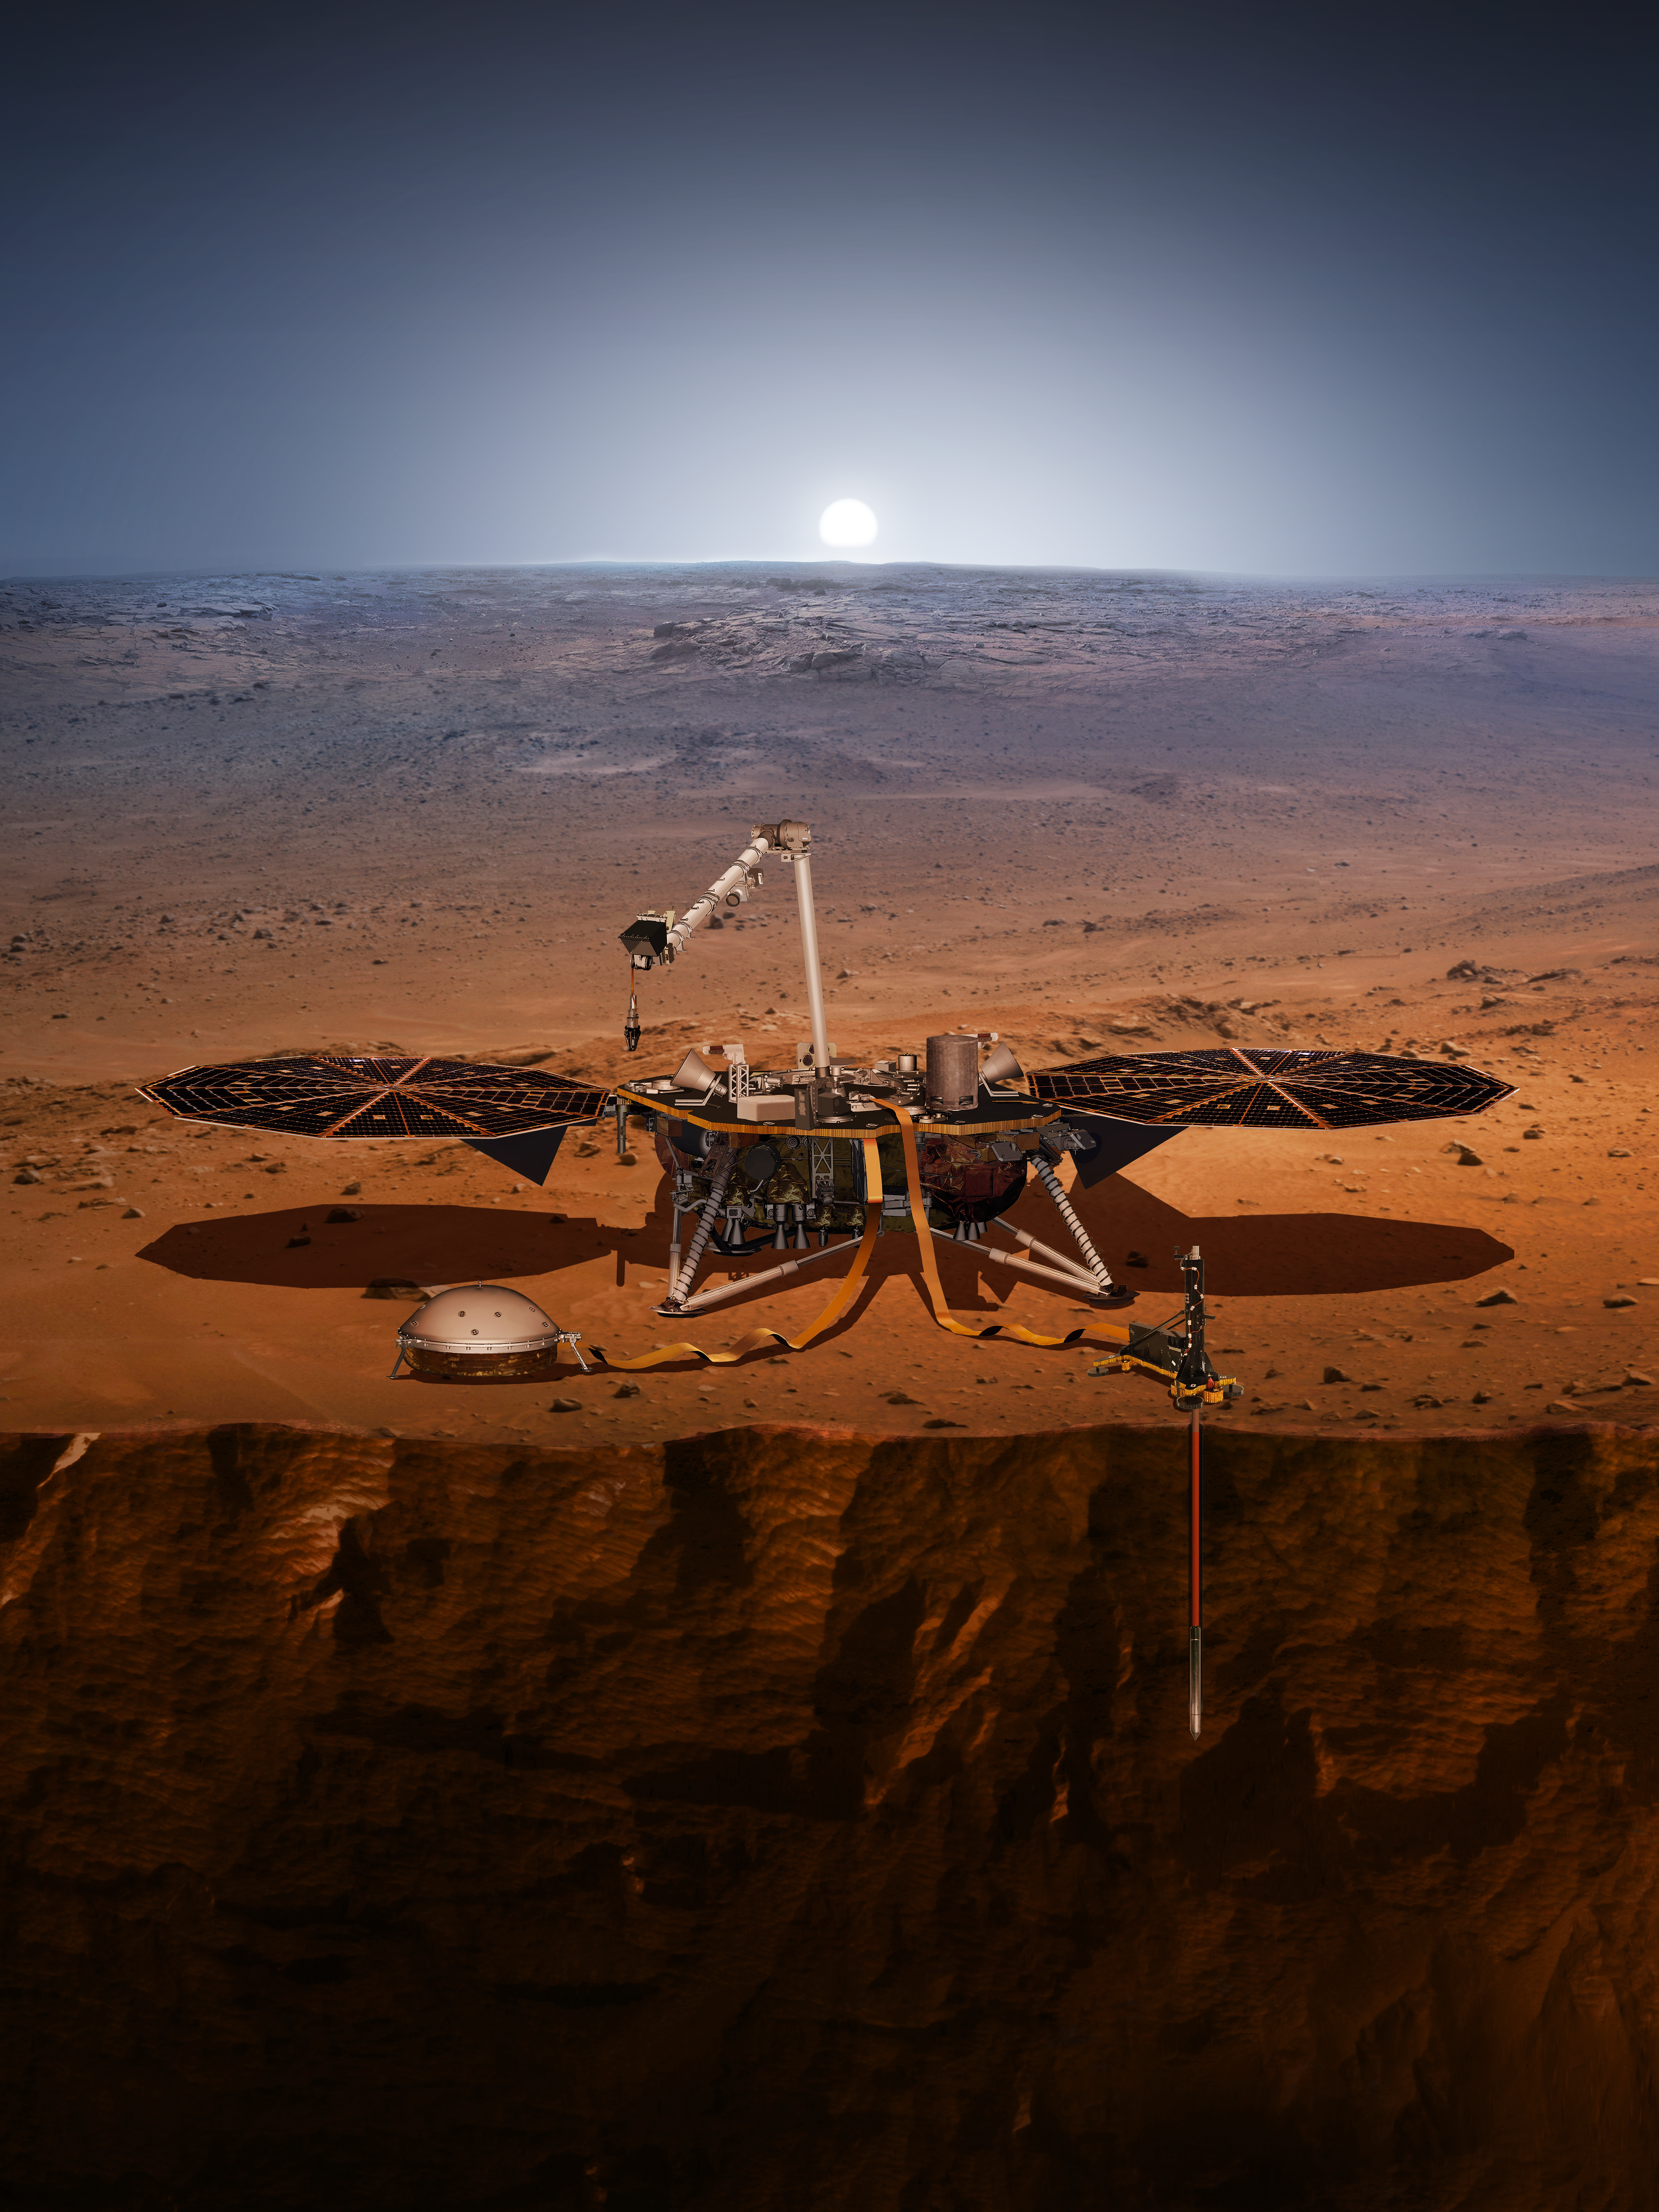

InSight Probes the ‘Inner Space’ of Mars

An artist’s impression of the InSight lander on Mars.

InSight, short for Interior Exploration using Seismic Investigations, Geodesy and Heat Transport, is designed to give the Red Planet its first thorough check up since it formed 4.5 billion years ago. It is scheduled to launch from Vandenberg Air Force Base on the California coast between May 5 through June 8, 2018, and land on Mars six months later.

InSight will look for tectonic activity and meteorite impacts, study how much heat is still flowing through the planet, and track Mars’ wobble as it orbits the sun. While InSight is a Mars mission, it’s more than a Mars mission. InSight will help answer key questions about the formation of the rocky planets of the solar system.

JPL, a division of Caltech in Pasadena, California, manages the InSight Project for NASA’s Science Mission Directorate, Washington. Lockheed Martin Space, Denver, built the spacecraft. InSight is part of NASA’s Discovery Program, which is managed by NASA’s Marshall Space Flight Center in Huntsville, Alabama.

Credit: NASA/JPL-Caltech